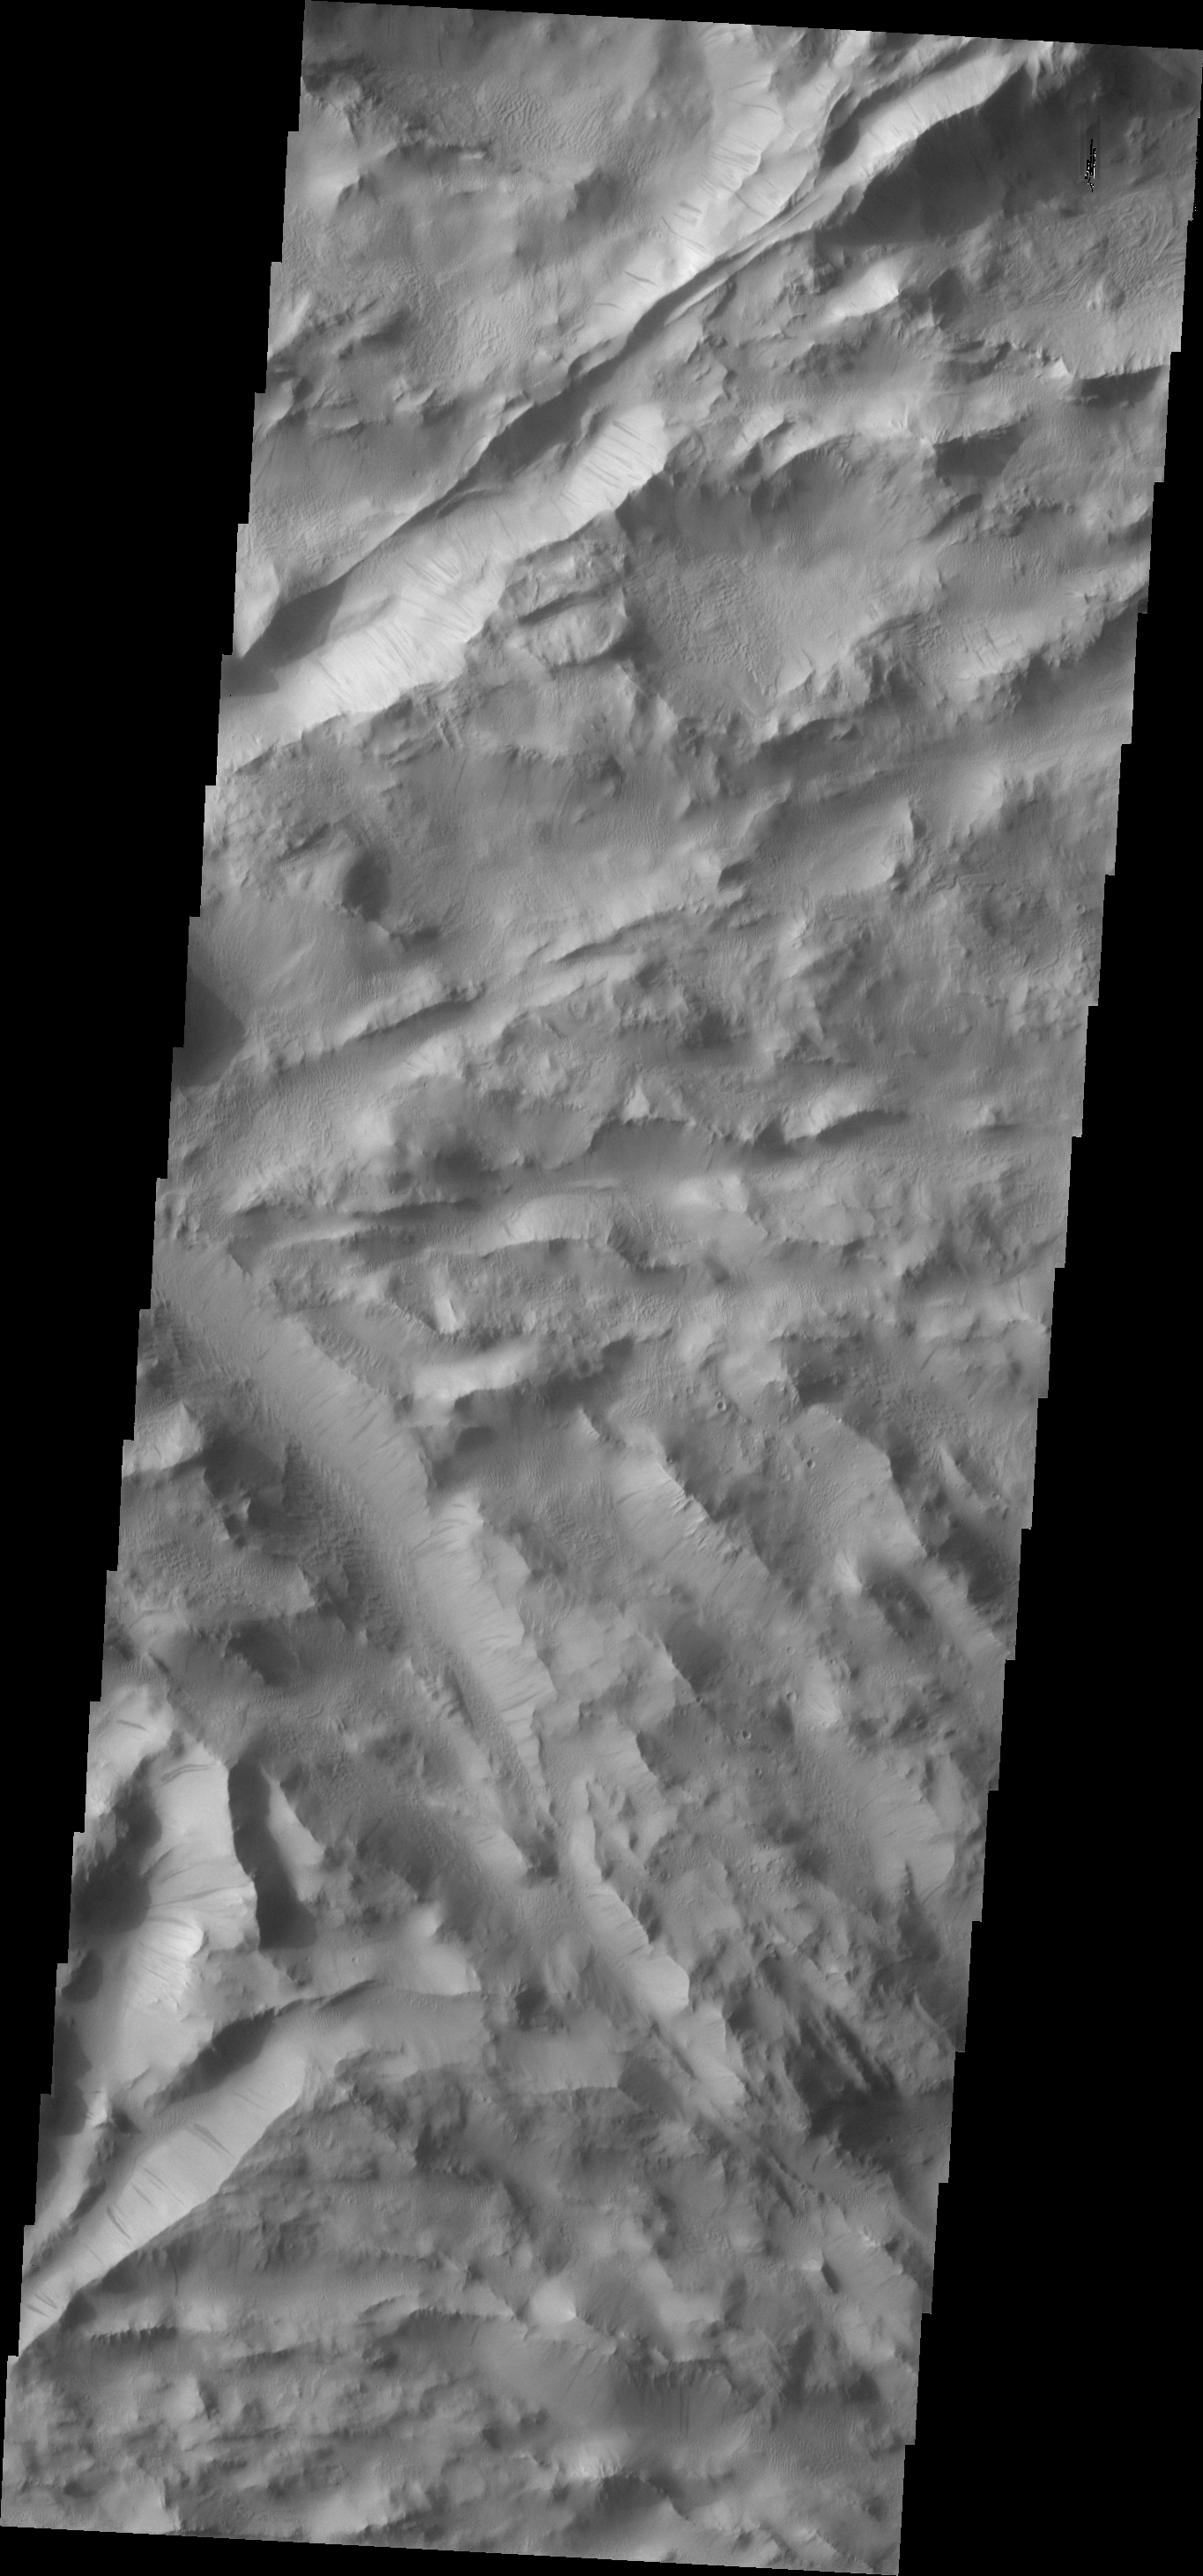

Lycus Sulci

Dark slope streaks are common in the Lycus Sulci, the hightly fractured materials north of Olympus Mons.

Image information: VIS instrument. Latitude 29.0N, Longitude 225.7E. 19 meter/pixel resolution.

Please see the THEMIS Data Citation Note for details on crediting THEMIS images.

Note: this THEMIS visual image has not been radiometrically nor geometrically calibrated for this preliminary release. An empirical correction has been performed to remove instrumental effects. A linear shift has been applied in the cross-track and down-track direction to approximate spacecraft and planetary motion. Fully calibrated and geometrically projected images will be released through the Planetary Data System in accordance with Project policies at a later time.

NASA’s Jet Propulsion Laboratory manages the 2001 Mars Odyssey mission for NASA’s Office of Space Science, Washington, D.C. The Thermal Emission Imaging System (THEMIS) was developed by Arizona State University, Tempe, in collaboration with Raytheon Santa Barbara Remote Sensing. The THEMIS investigation is led by Dr. Philip Christensen at Arizona State University. Lockheed Martin Astronautics, Denver, is the prime contractor for the Odyssey project, and developed and built the orbiter. Mission operations are conducted jointly from Lockheed Martin and from JPL, a division of the California Institute of Technology in Pasadena.

Credit: NASA/JPL/ASU